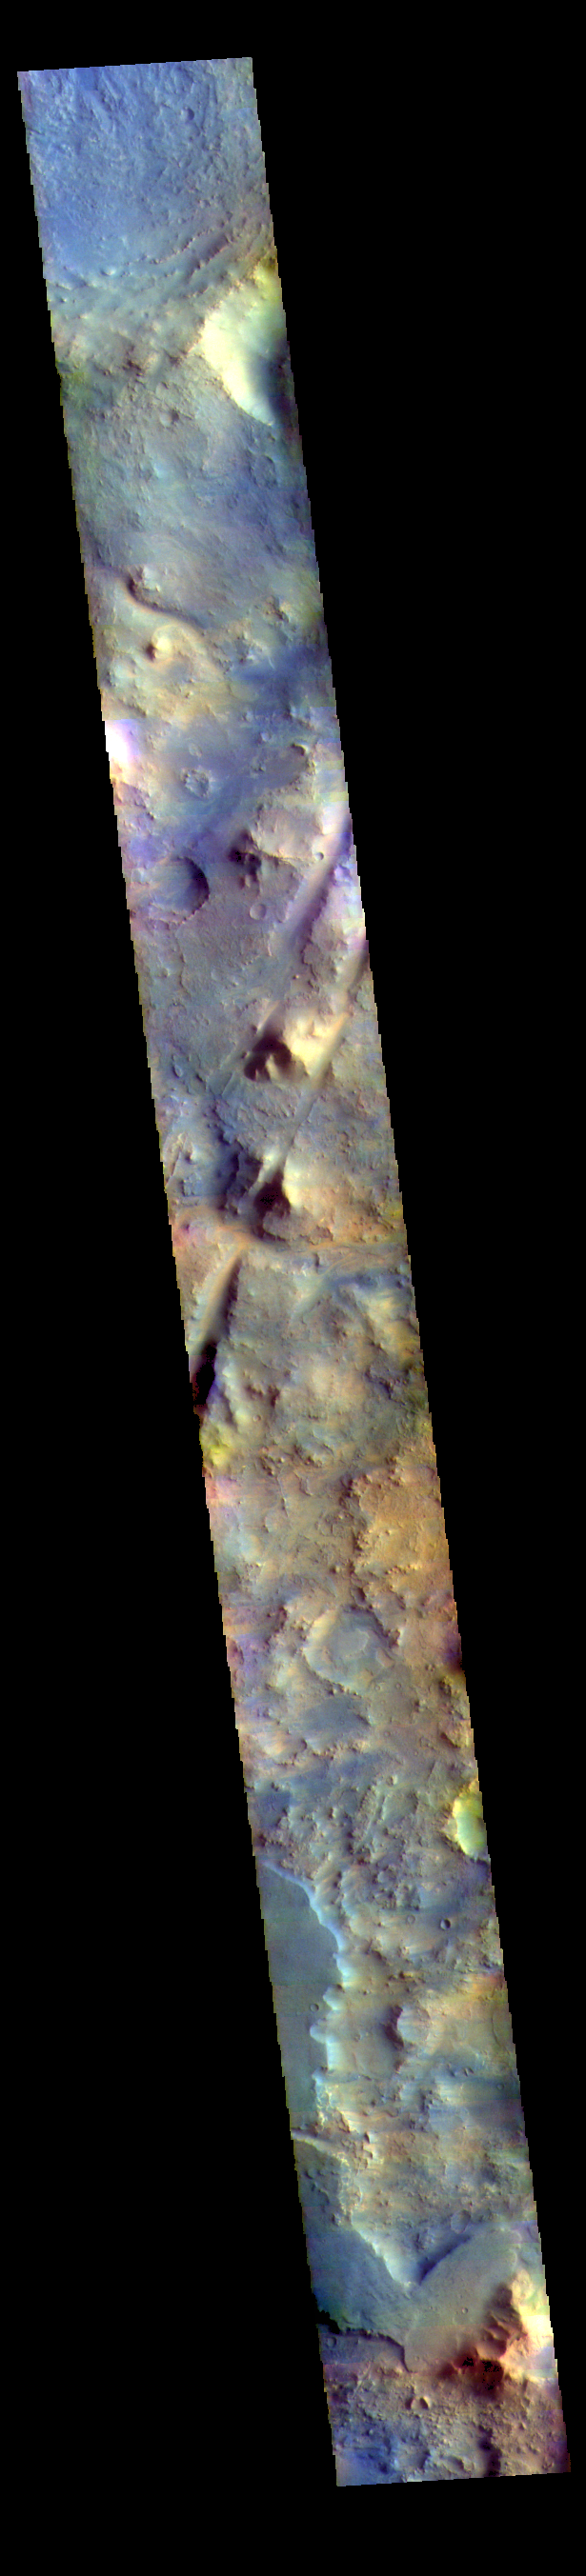

Nili Fossae – False Color

The THEMIS VIS camera contains 5 filters. The data from different filters can be combined in multiple ways to create a false color image. These false color images may reveal subtle variations of the surface not easily identified in a single band image. Today’s false color image shows part of Nili Fossae. The linear depressions crossing the center of the image are graben, a landform created by the movement of blocks of material downward between paired faults.

Credit: NASA/JPL-Caltech/ASU